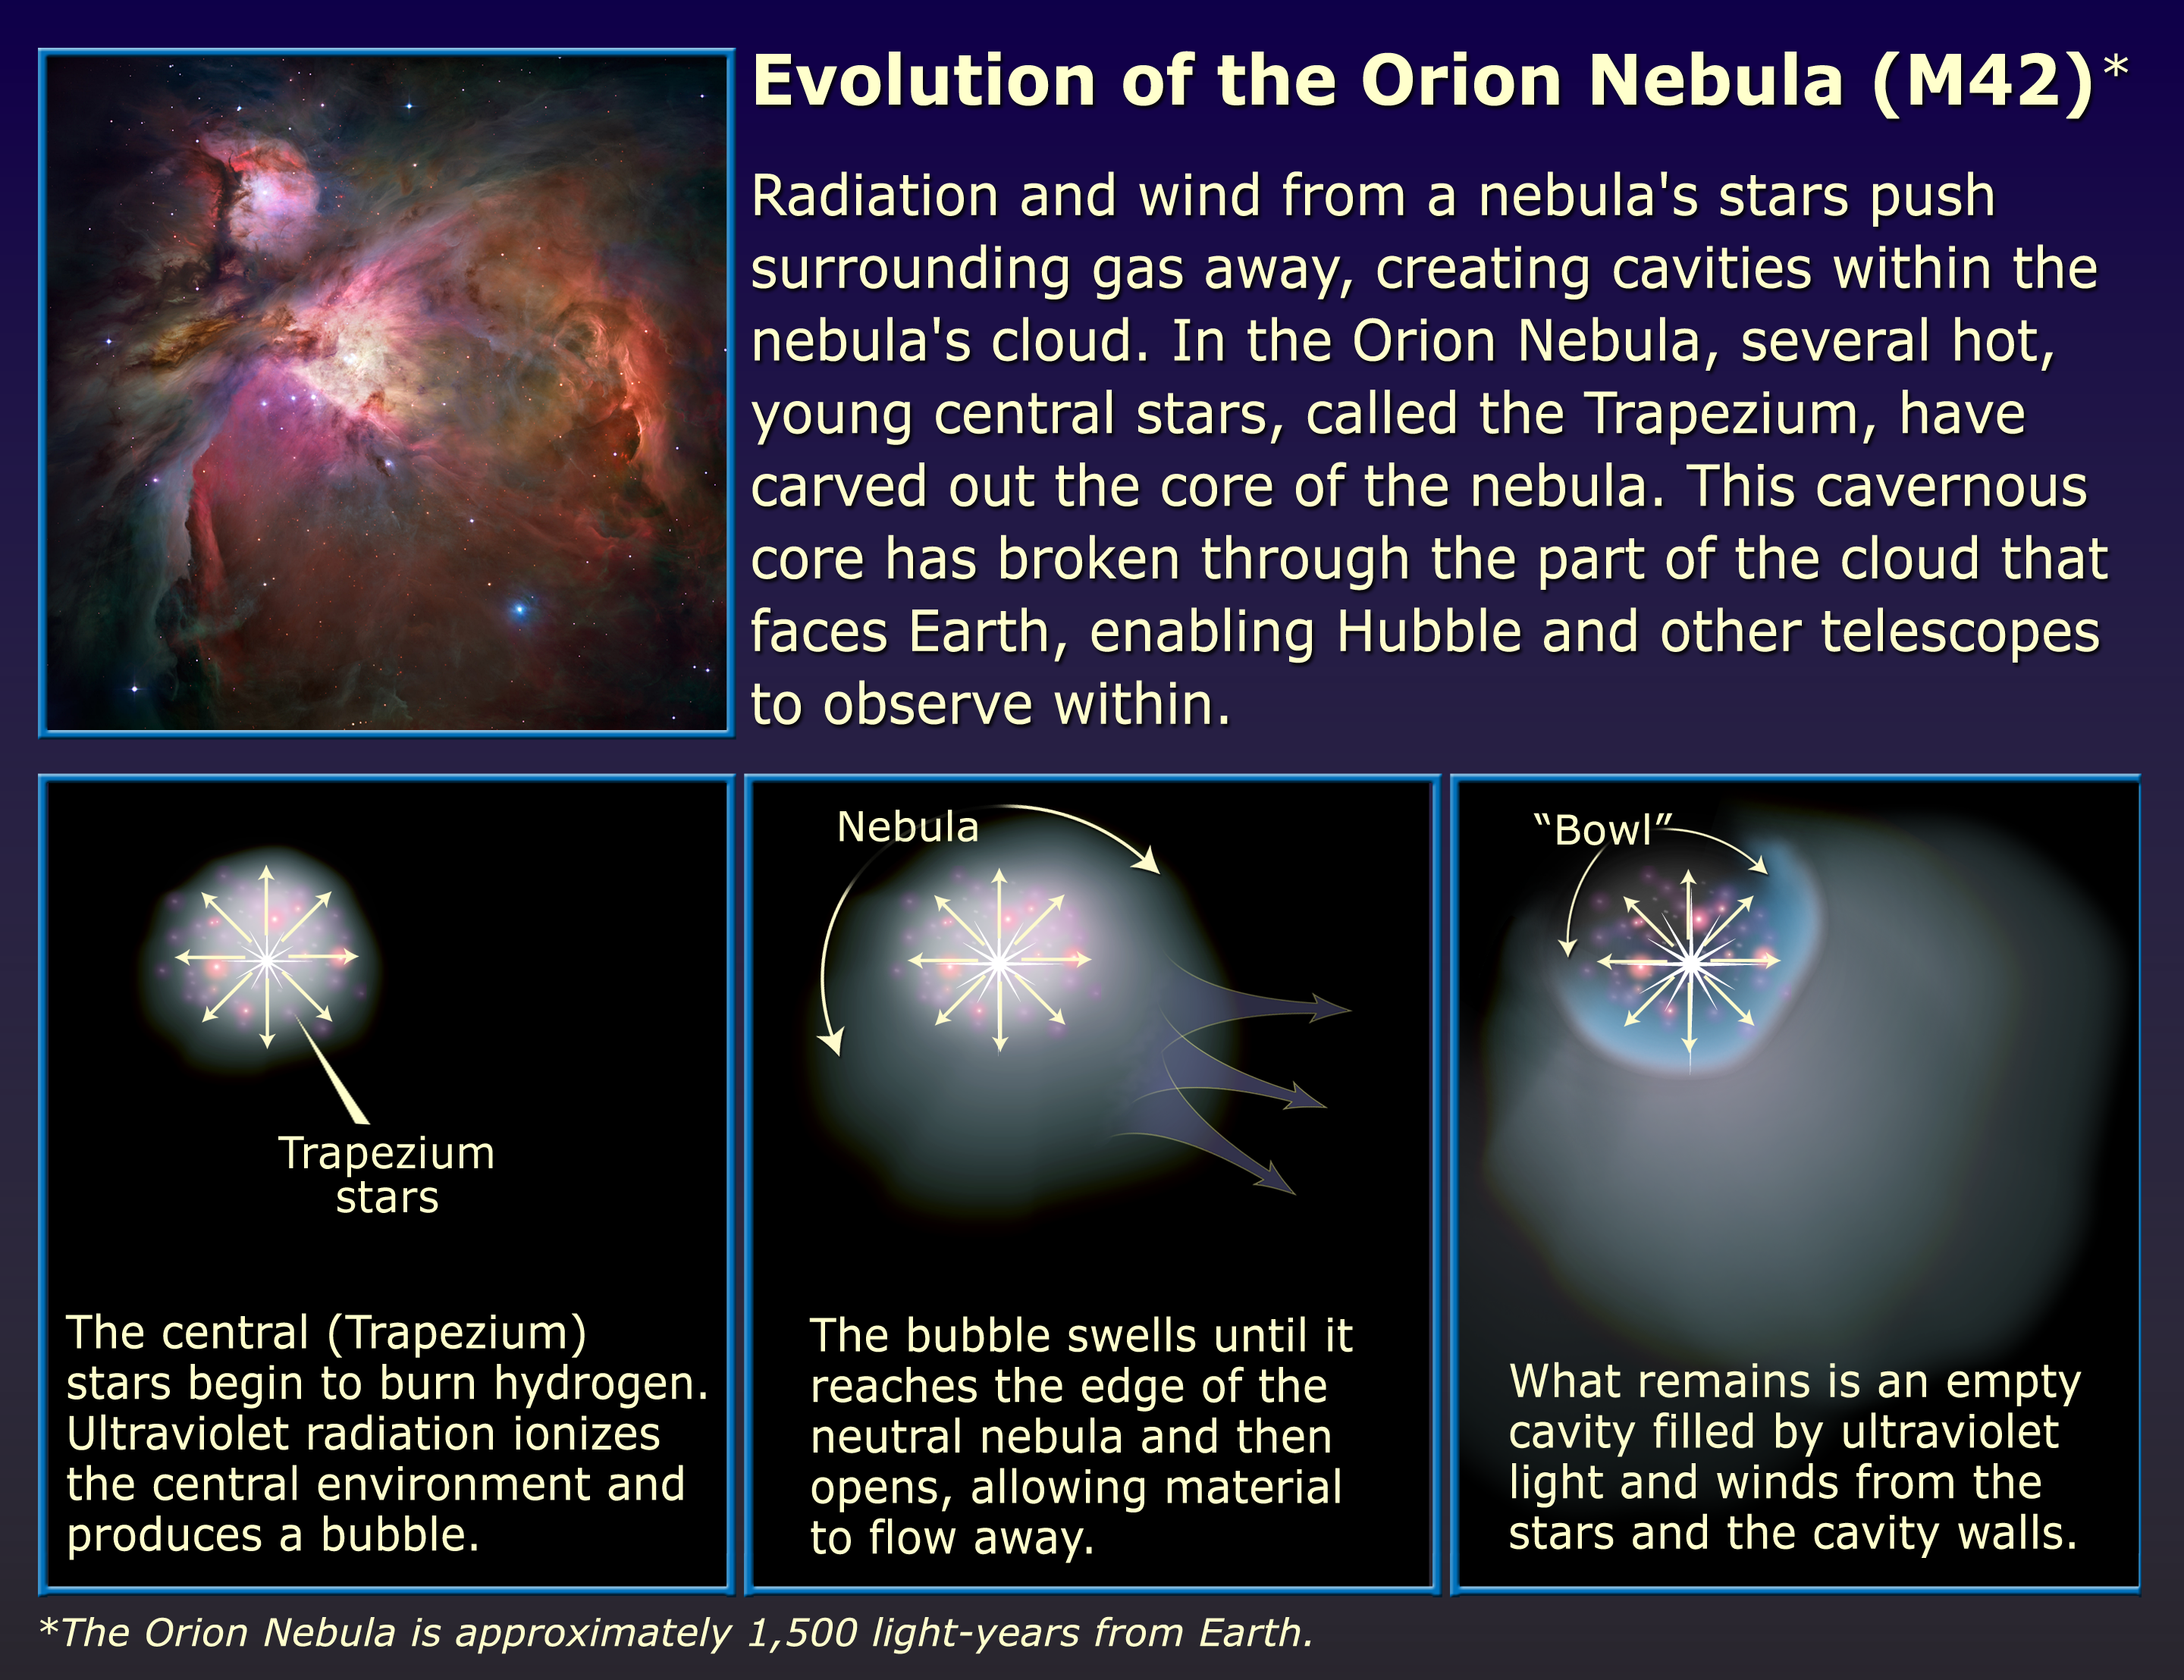

Evolution of the Orion Nebula (M42)

Radiation and wind from a nebula's stars push surrounding gas away, creating cavities within the nebula's cloud. In the Orion Nebula, several hot, young central stars, called the Trapezium, have carved out the core of the nebula. This cavernous core has broken through the part of the cloud that faces Earth, enabling Hubble and other telescopes to observe within.

Credit: NASA, ESA, and A. Feild (STScI)